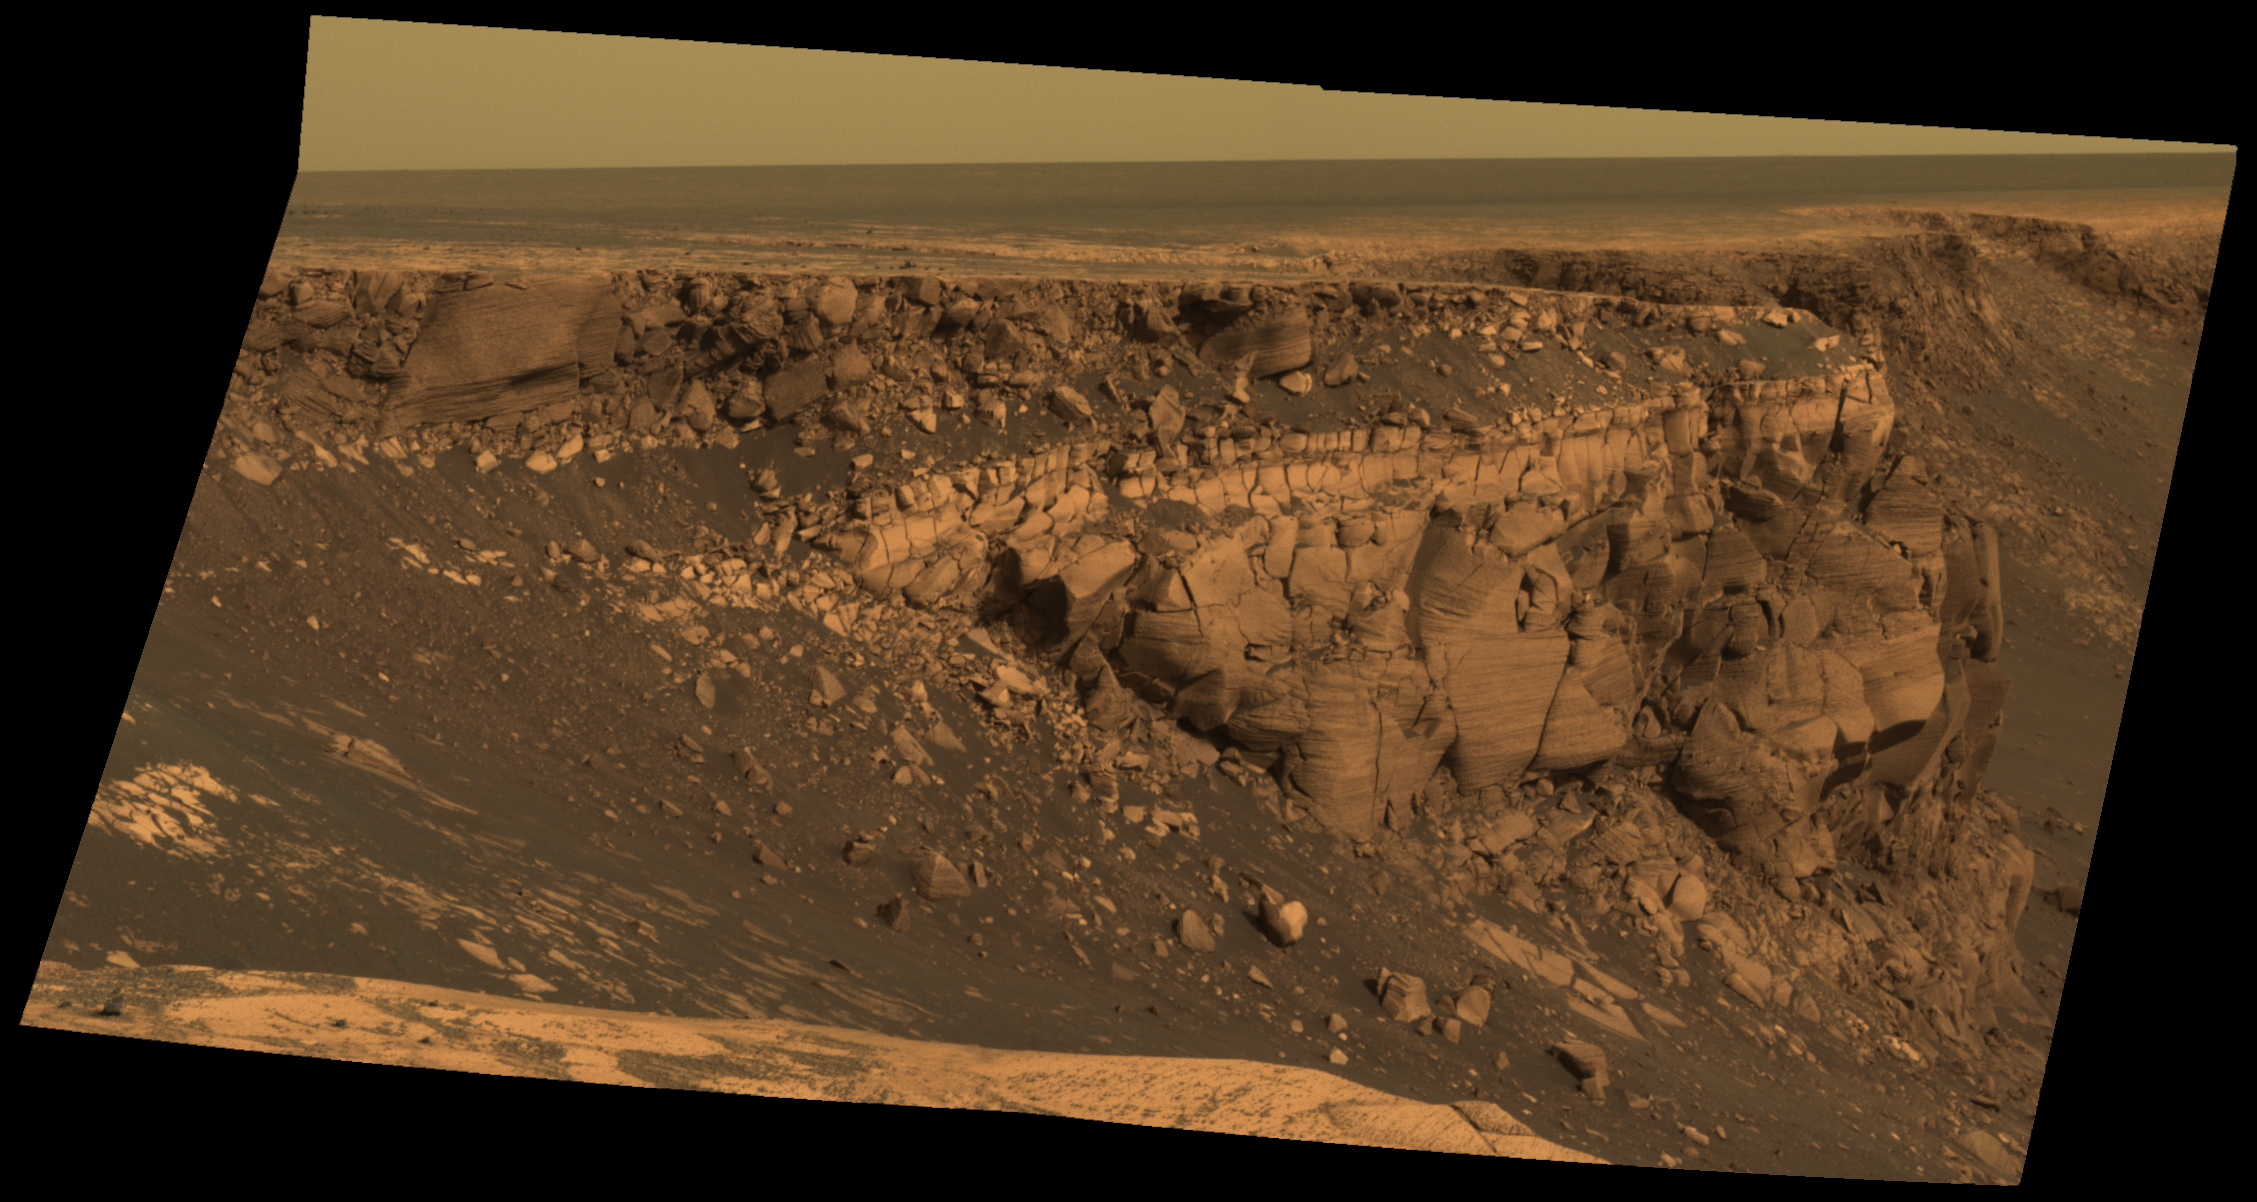

Band of Bright Rock

This image captured by NASA’s Mars Exploration Rover Opportunity shows “Cape St. Vincent,” one of the many promontories that jut out from the walls of Victoria Crater, Mars. The material at the top of the promontory consists of loose, jumbled rock, then a bit further down into the crater, abruptly transitions to solid bedrock. This transition point is marked by a bright band of rock, visible around the entire crater.

Scientists say this bright band represents what used to be the surface of Mars before it was impacted to form Victoria Crater. As Opportunity begins to descend into the crater in early July 2007, it will examine the band carefully at an accessible location with a gentle slope. These investigations might help determine if the band’s brighter appearance is the result of ancient interactions with the Martian atmosphere.

This image was taken by Opportunity’s panoramic camera on sol 1167 (May 6, 2007). It is presented in approximately true color.

Credit: NASA/JPL/Cornell